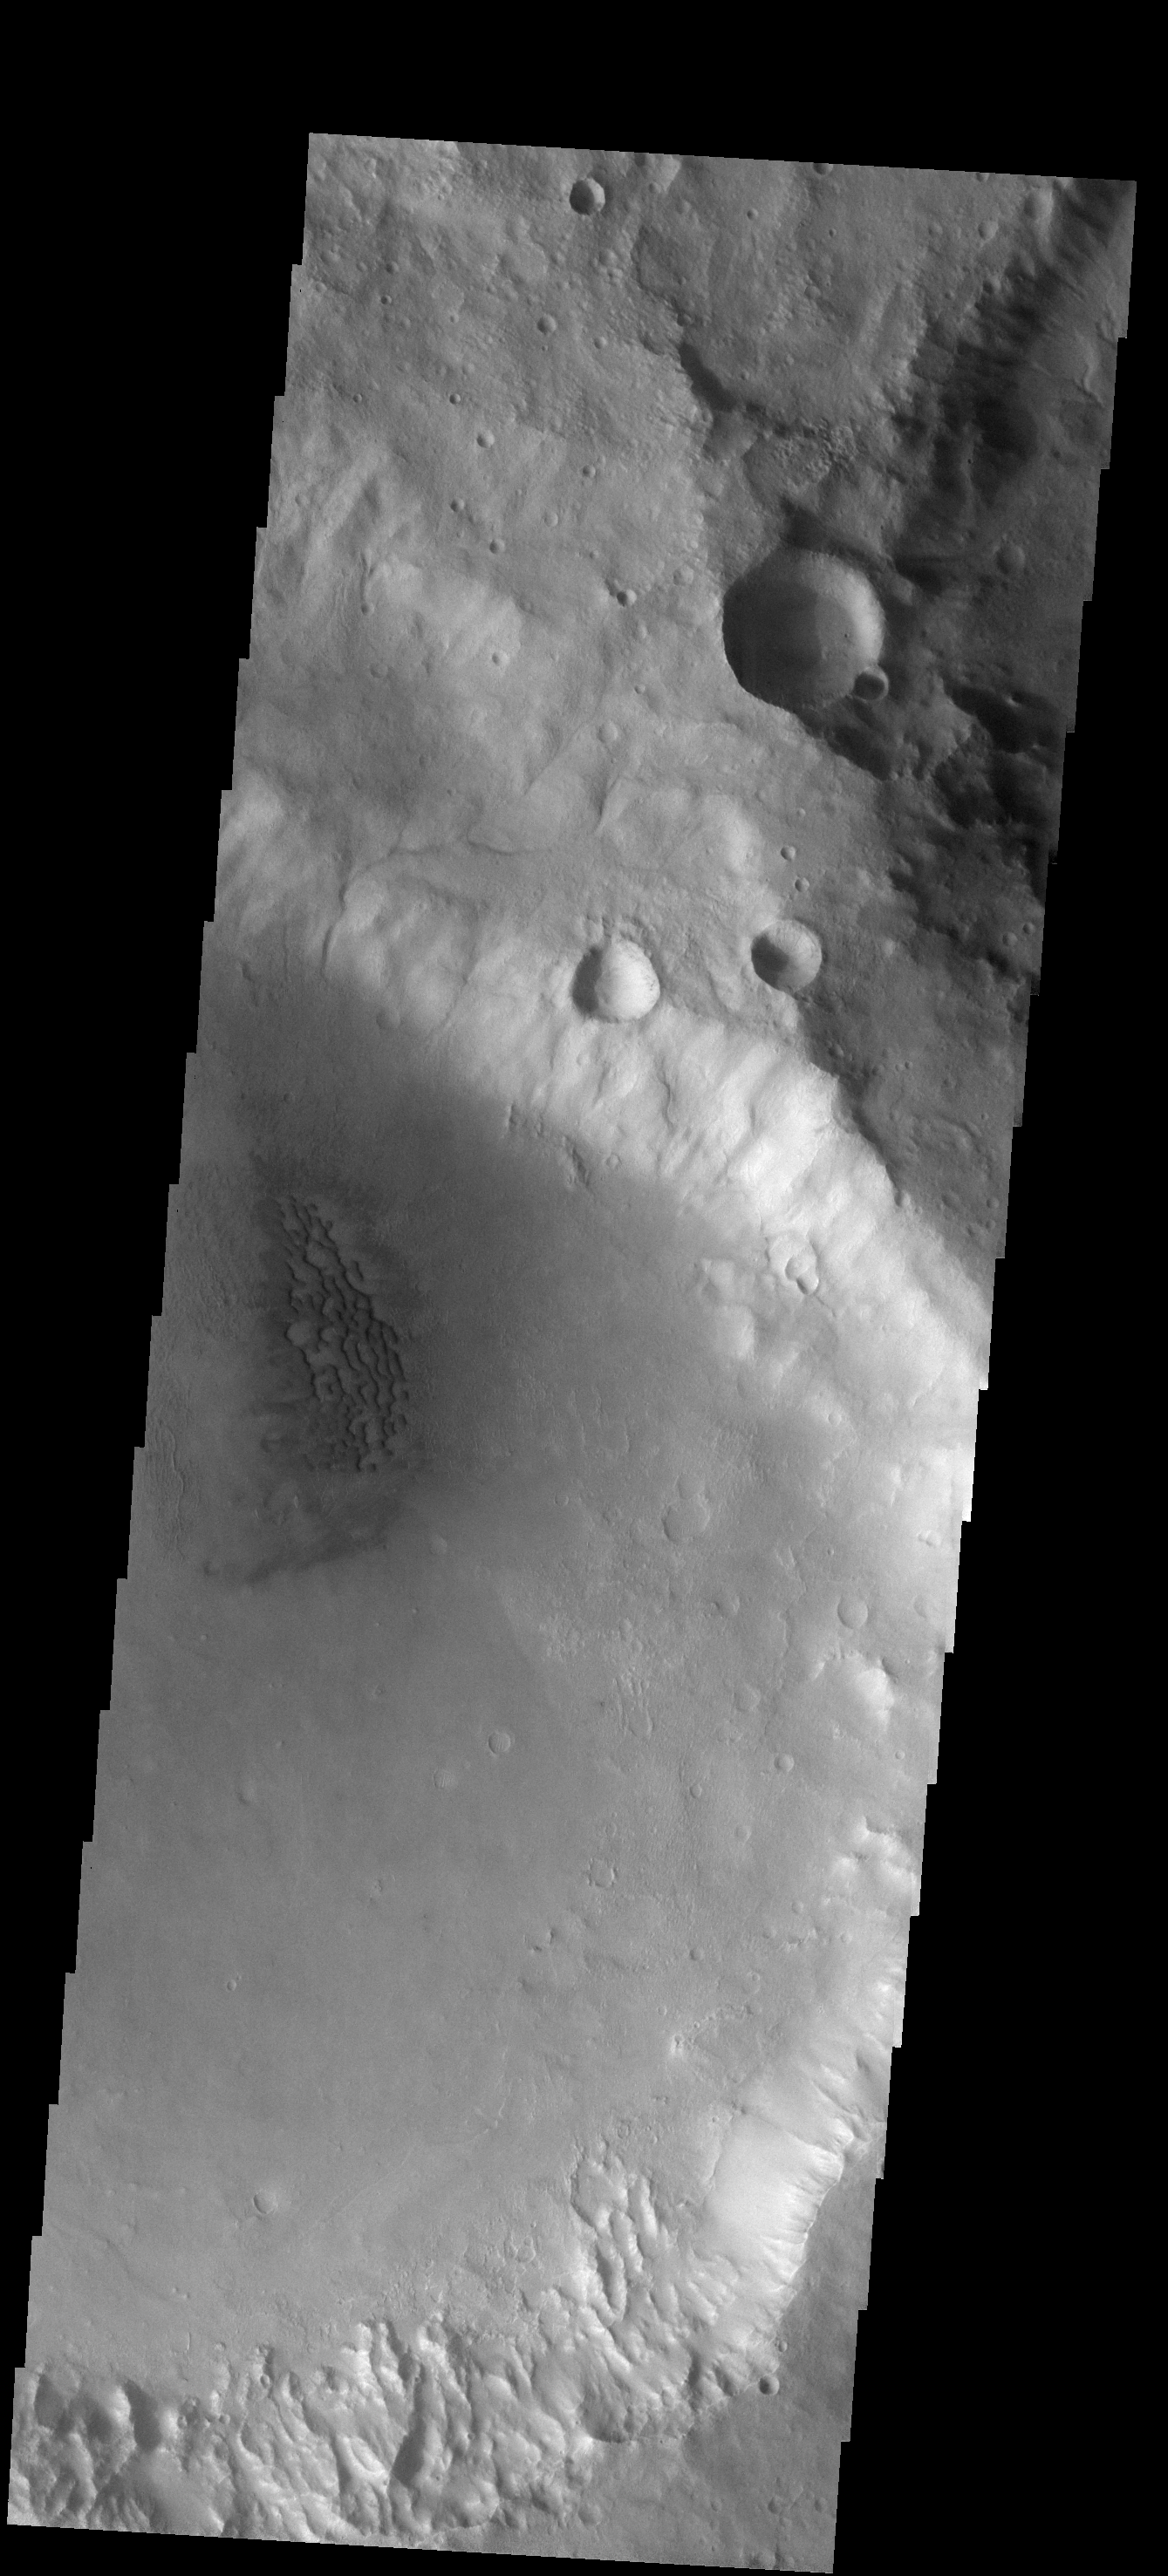

Crater Dunes

This small field of dunes is located on the floor of an unnamed crater.

Image information: VIS instrument. Latitude -36.2N, Longitude 141.2E. 17 meter/pixel resolution.

Please see the THEMIS Data Citation Note for details on crediting THEMIS images.

Note: this THEMIS visual image has not been radiometrically nor geometrically calibrated for this preliminary release. An empirical correction has been performed to remove instrumental effects. A linear shift has been applied in the cross-track and down-track direction to approximate spacecraft and planetary motion. Fully calibrated and geometrically projected images will be released through the Planetary Data System in accordance with Project policies at a later time.

NASA’s Jet Propulsion Laboratory manages the 2001 Mars Odyssey mission for NASA’s Office of Space Science, Washington, D.C. The Thermal Emission Imaging System (THEMIS) was developed by Arizona State University, Tempe, in collaboration with Raytheon Santa Barbara Remote Sensing. The THEMIS investigation is led by Dr. Philip Christensen at Arizona State University. Lockheed Martin Astronautics, Denver, is the prime contractor for the Odyssey project, and developed and built the orbiter. Mission operations are conducted jointly from Lockheed Martin and from JPL, a division of the California Institute of Technology in Pasadena.

Credit: NASA/JPL/ASU